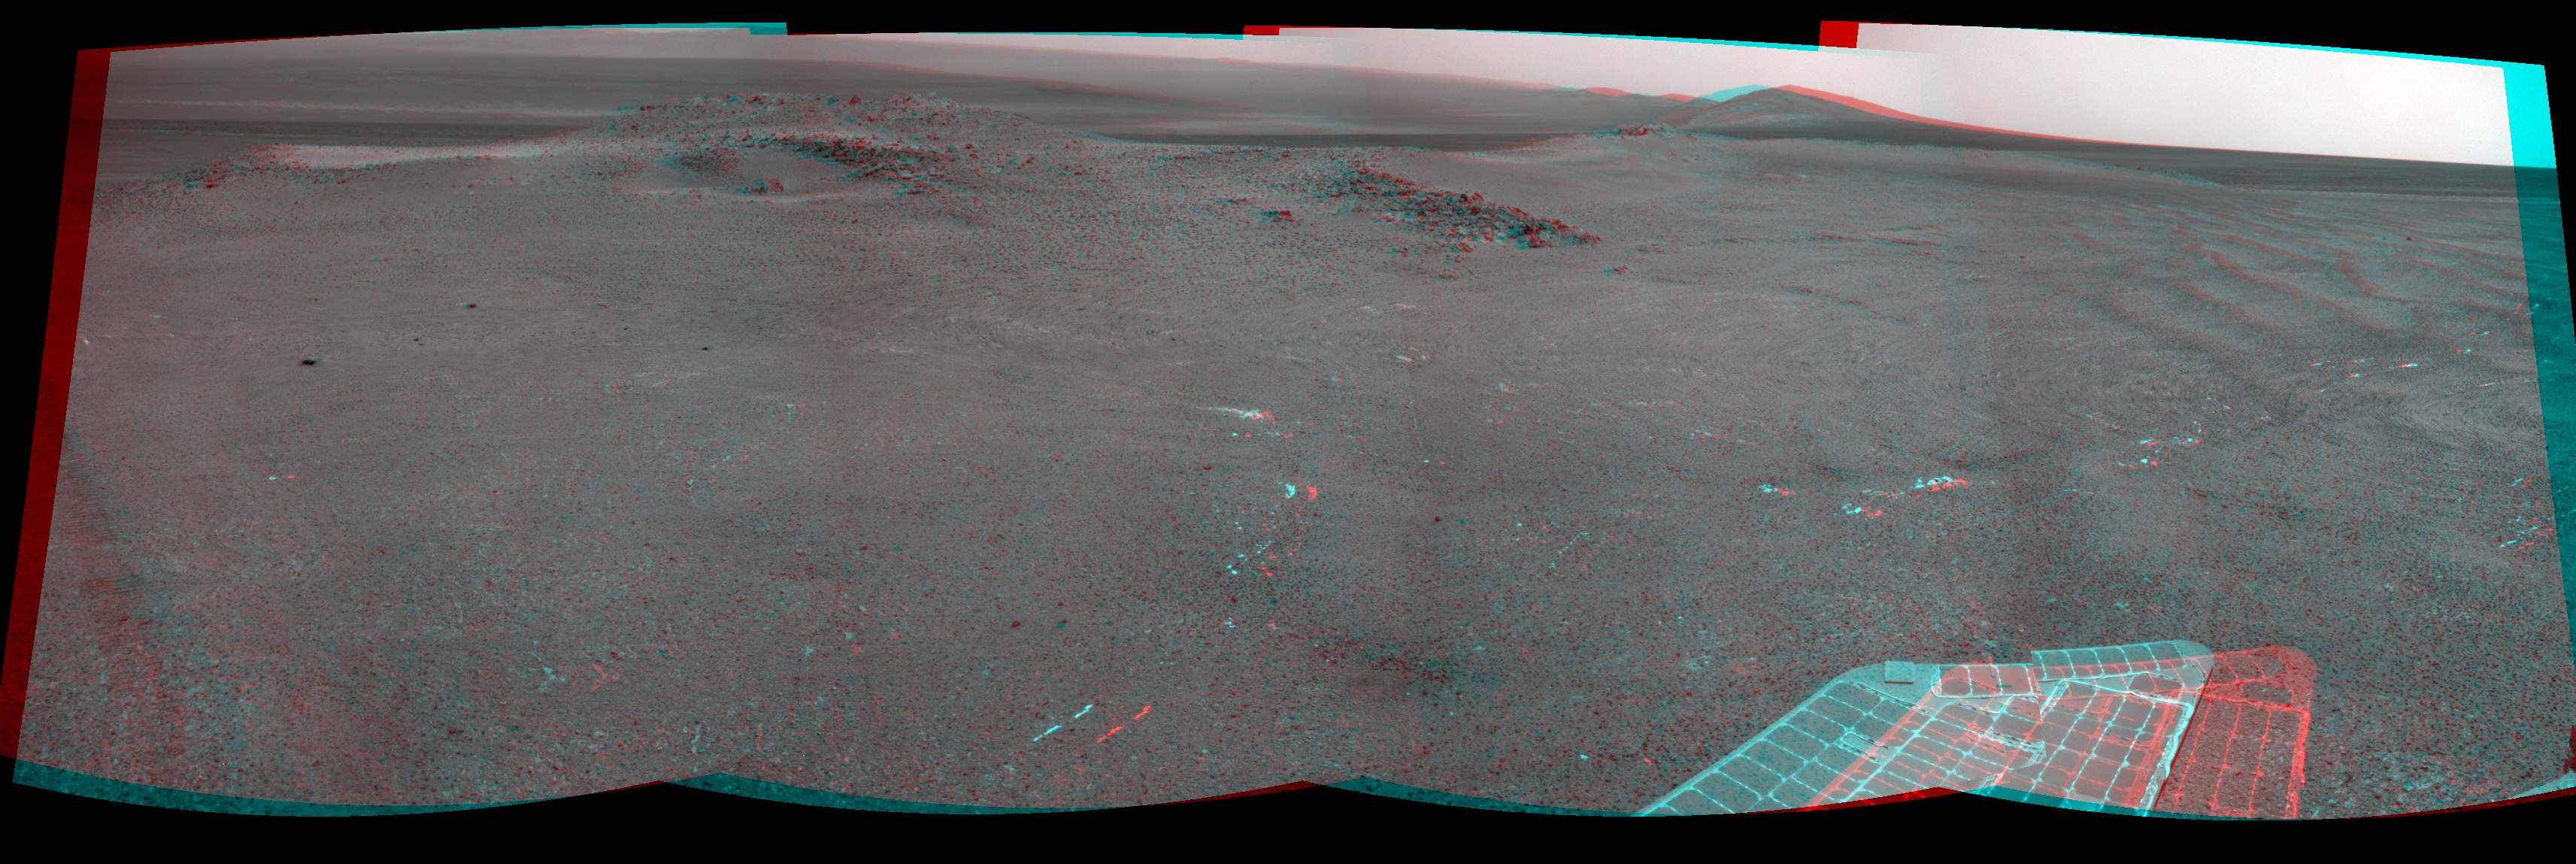

‘Nobbys Head’ on Opportunity’s Southward Route (Stereo)

NASA’s Mars Exploration Rover Opportunity used its navigation camera (Navcam) to record this stereo view of a rise called “Nobbys Head” during a stop on a multi-week southward drive between two raised segments of the west rim of Endeavour Crater. The view appears three-dimensional when seen through blue-red glasses with the red lens on the left. It is centered toward the south-southeast, with Opportunity’s next destination, “Solander Point,” a bump on the horizon. It

Nobbys Head is about a third of the way from the rim segment where Opportunity worked for most of the past two years, “Cape York,” to Solander Point. See PIA17072 for a map of this section of the rim of Endeavour Crater. Opportunity began a trek of approximately 1.2 miles (2 kilometers) from part of Cape York to Solander Point in late May 2013. The navigation camera exposures that are combined into this mosaic view were taken during the 3,335th Martian day, or sol, of Opportunity’s mission on Mars (June 11, 2013). The rover drove 114.4 feet (34.88 meters) on that sol.

Opportunity has been studying the western rim of Endeavour Crater since arriving there in August 2011. The crater spans 14 miles (22 kilometers) in diameter, by far the largest that Opportunity has visited since it landed on Mars in January 2004.

Credit: NASA/JPL-Caltech